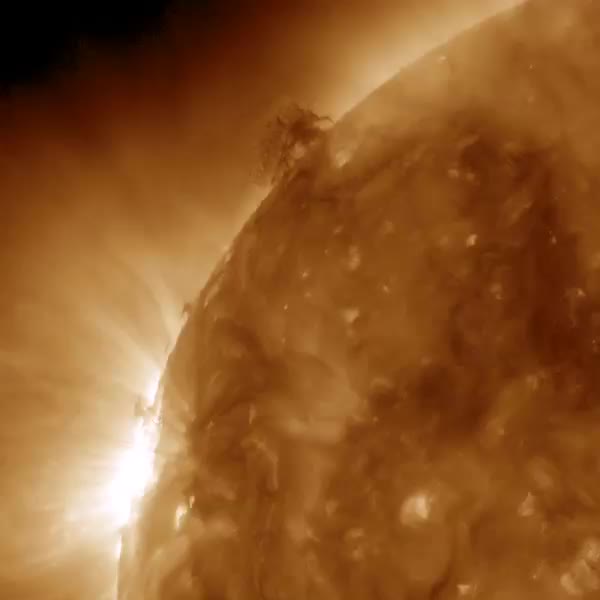

Plasma Push and Pull

Dark strands of plasma hovering above the sun's surface began to interact with each other in a form of tug of war over two and a half days on June 28-30, 2015. At times, strands of plasma extended a tenuous connection between one area and the other. Twice the small tower of plasma to the lower left shot a burst of energy over to the quivering filament higher up. We are seeing the push and pull of magnetic forces revealed in a 193 wavelength of extreme ultraviolet light, typically colorized in brown.

Credit: NASA/SDO